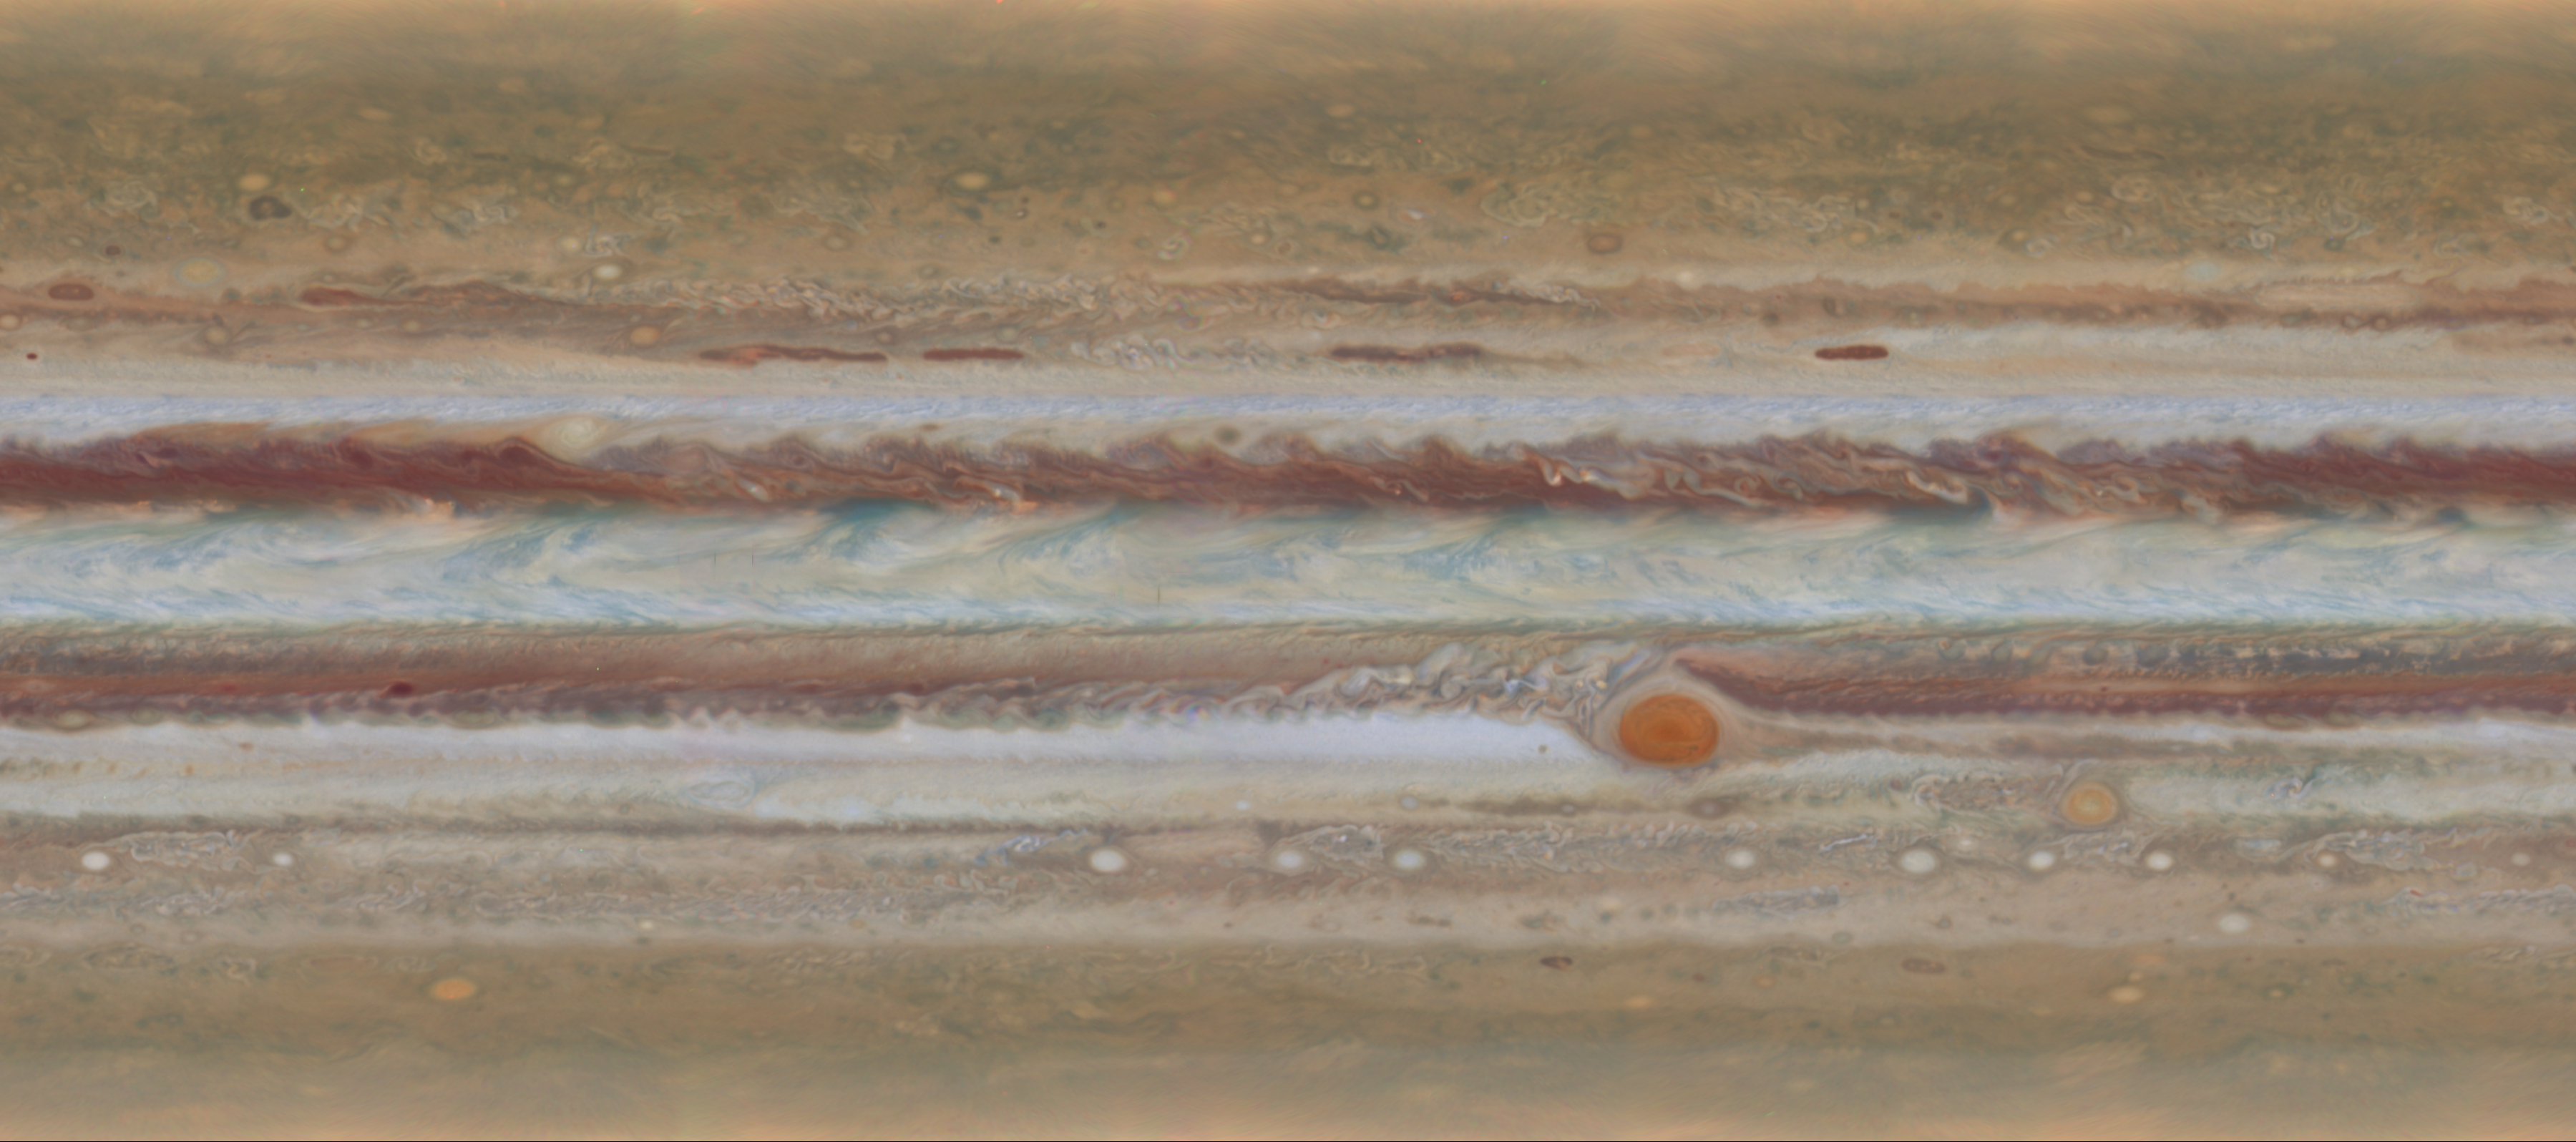

Spinning Jupiter and Global Map

Scientists produced new global maps of Jupiter using the Wide Field Camera 3 on NASA’s Hubble Space Telescope. One color map is shown here, projected onto a globe and as a flat image.

Hubble’s Wide Field and Planetary Camera 3 (WFPC3) was developed jointly by NASA’s Goddard Space Flight Center, Greenbelt, Maryland; the Space Telescope Science Institute, Baltimore, Maryland; and Ball Aerospace & Technologies Corporation, Boulder, Colorado.

Credit: NASA/ESA/GSFC/UCBerkeley/JPL-Caltech/STScI